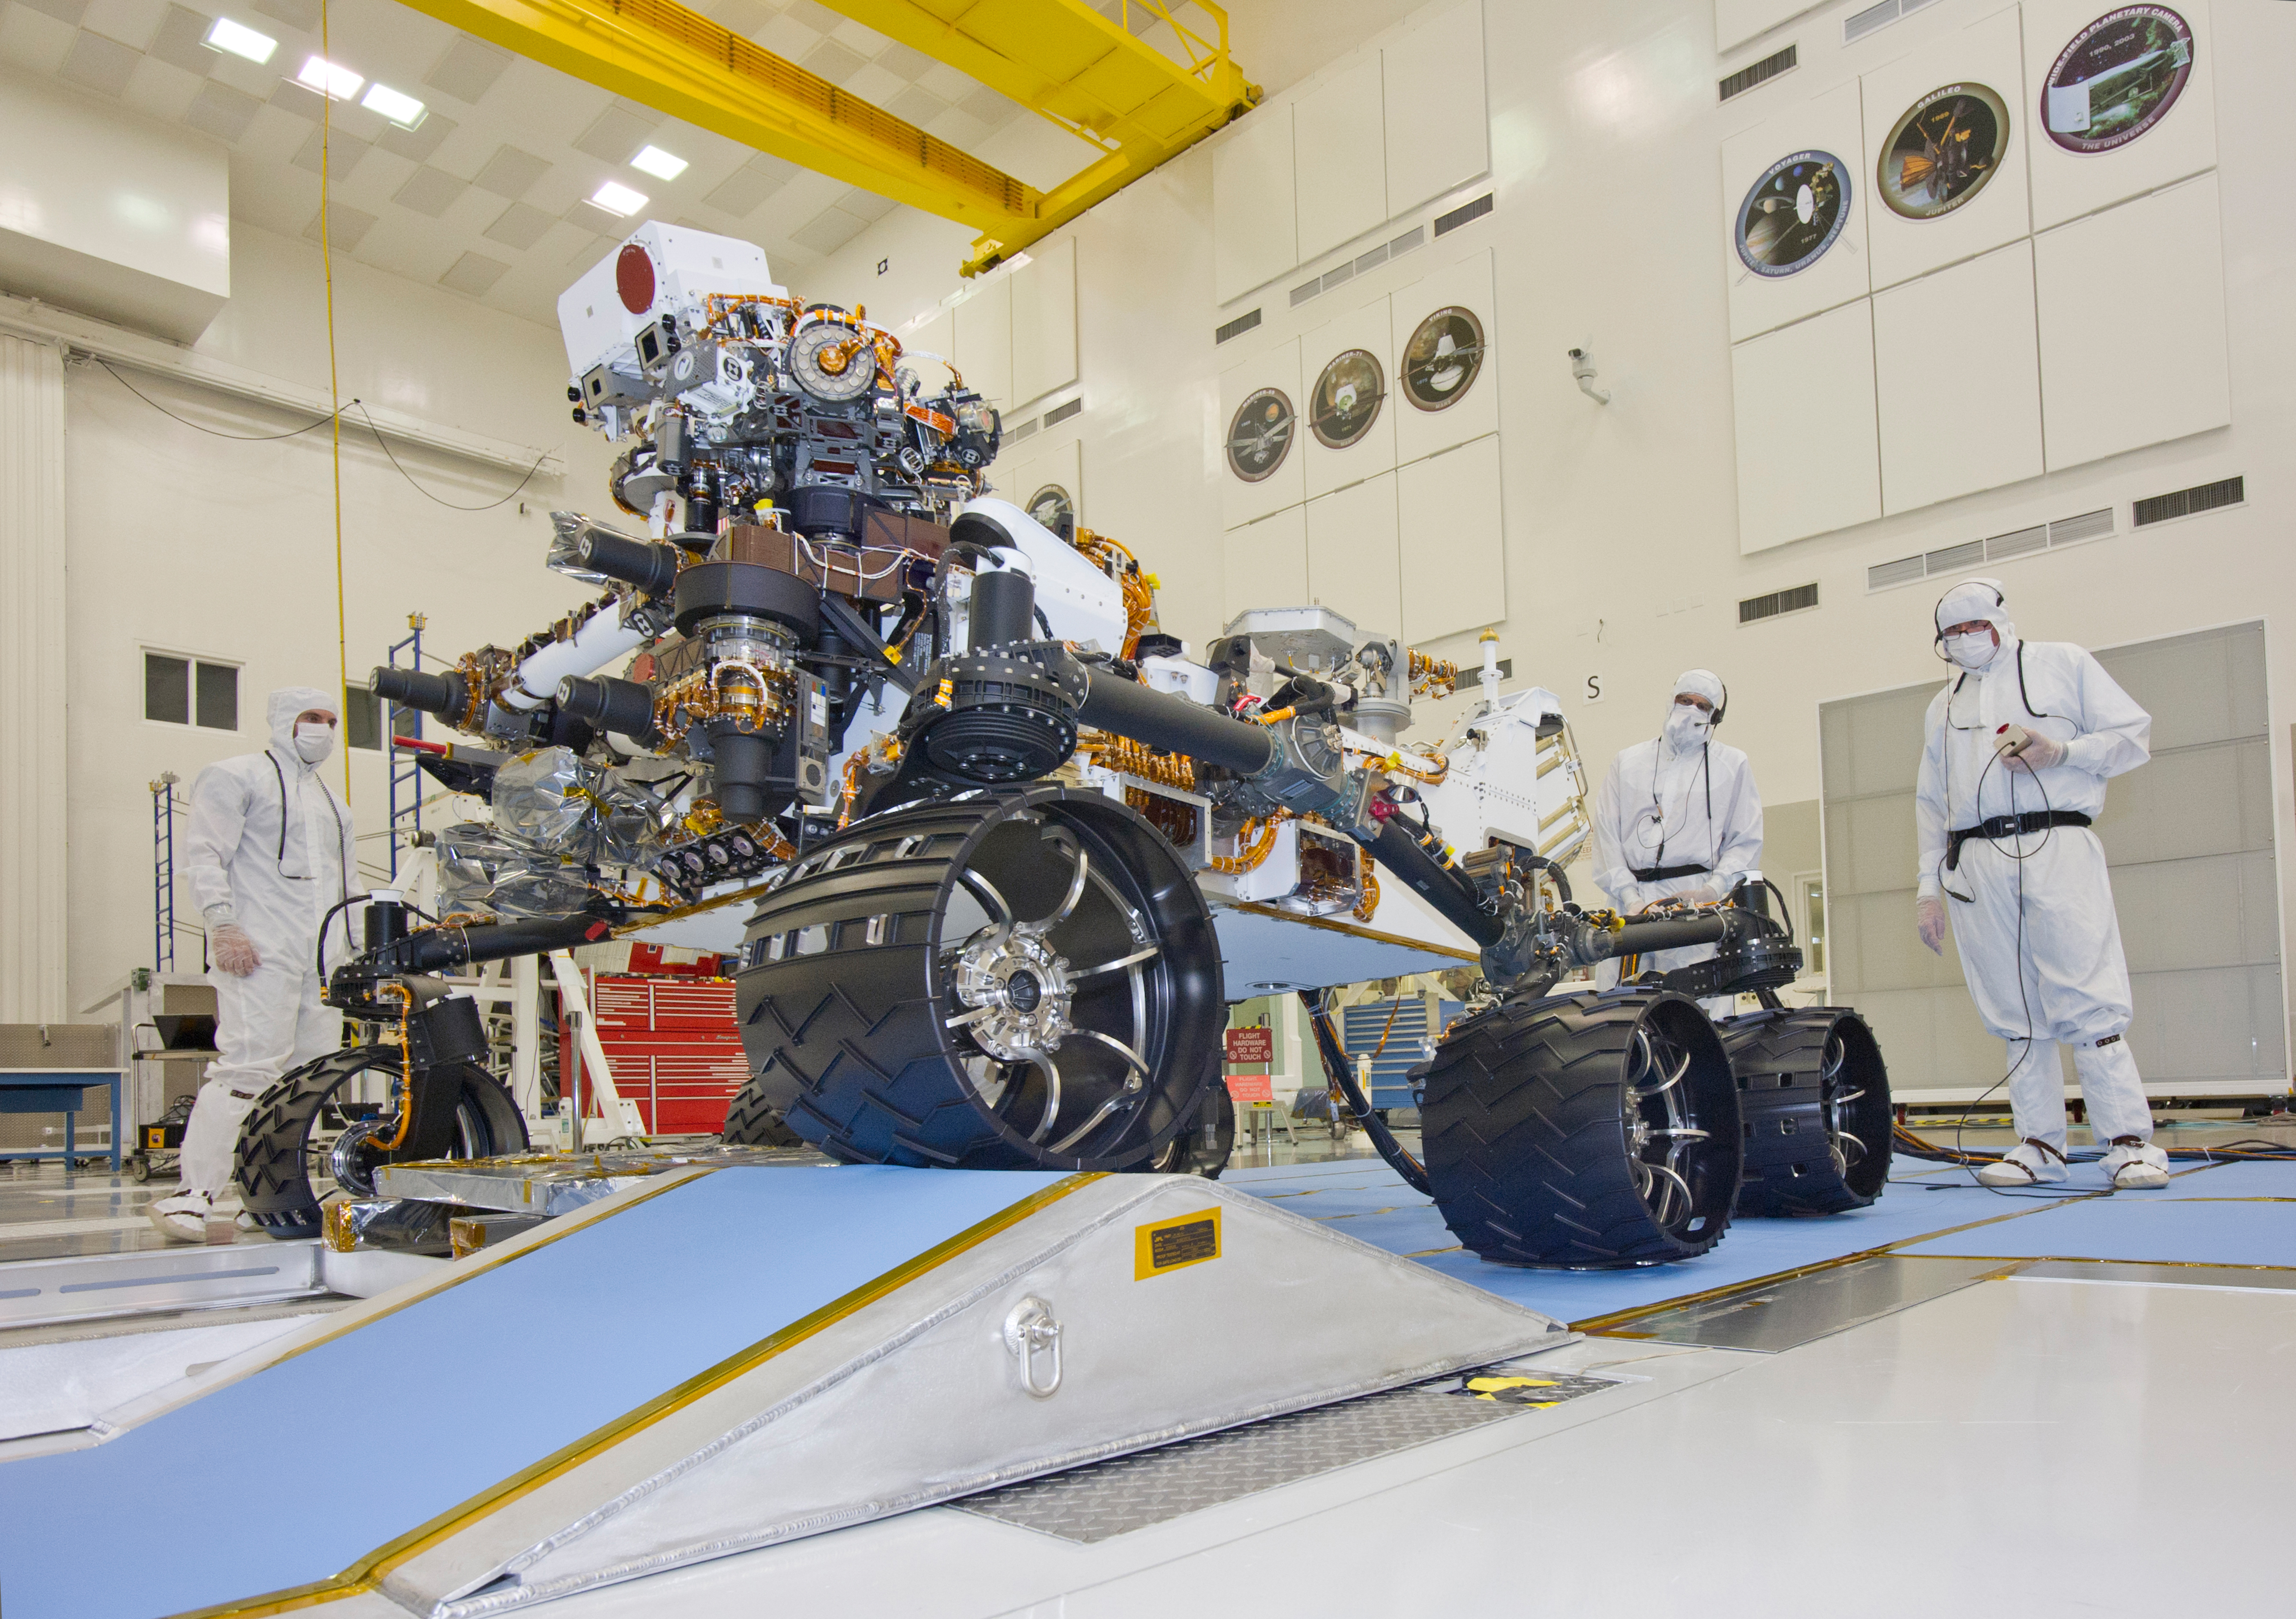

Mars Rover Curiosity with Wheel on Ramp

This photograph of the NASA Mars Science Laboratory rover, Curiosity, was taken during mobility testing on June 3, 2011. The location is inside the Spacecraft Assembly Facility at NASA’s Jet Propulsion Laboratory, Pasadena, Calif.

Preparations are on track for shipping the rover to NASA’s Kennedy Space Center in Florida in June and for launch during the period Nov. 25 to Dec. 18, 2011.

JPL, a division of the California Institute of Technology in Pasadena, manages the Mars Science Laboratory mission for the NASA Science Mission Directorate, Washington. This mission will land Curiosity on Mars in August 2012. Researchers will use the tools on the rover to study whether the landing region has had environmental conditions favorable for supporting microbial life and favorable for preserving clues about whether life existed.

Credit: NASA/JPL-Caltech